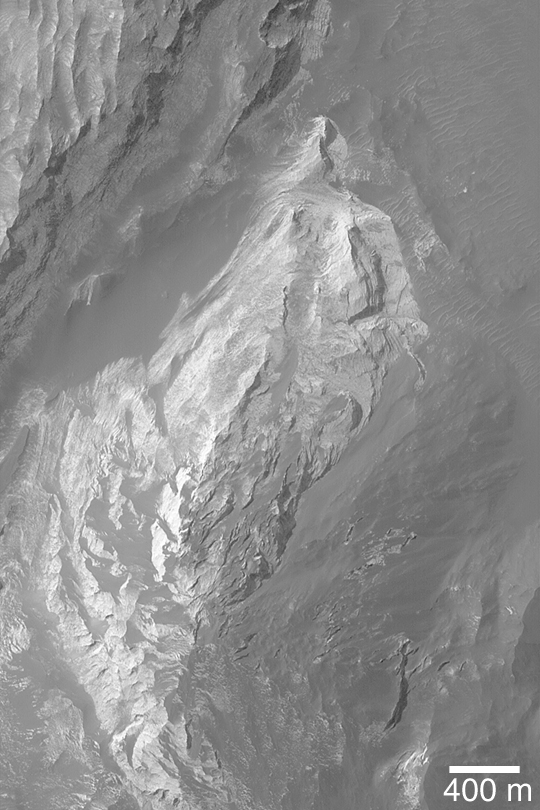

Outcrop In Juventae Chasma

MGS MOC Release No. MOC2-433, 26 July 2003

Light-toned sedimentary rock outcrops are common on the floors of the chasms associated with the Valles Marineris system and neighboring outflow channels. This Mars Global Surveyor (MGS) Mars Orbiter Camera (MOC) image shows an outcrop of sedimentary rock in Juventae Chasma near 4.1°S, 62.0°W. The scene is illuminated by sunlight from the left.

Credit: NASA/JPL/Malin Space Science Systems